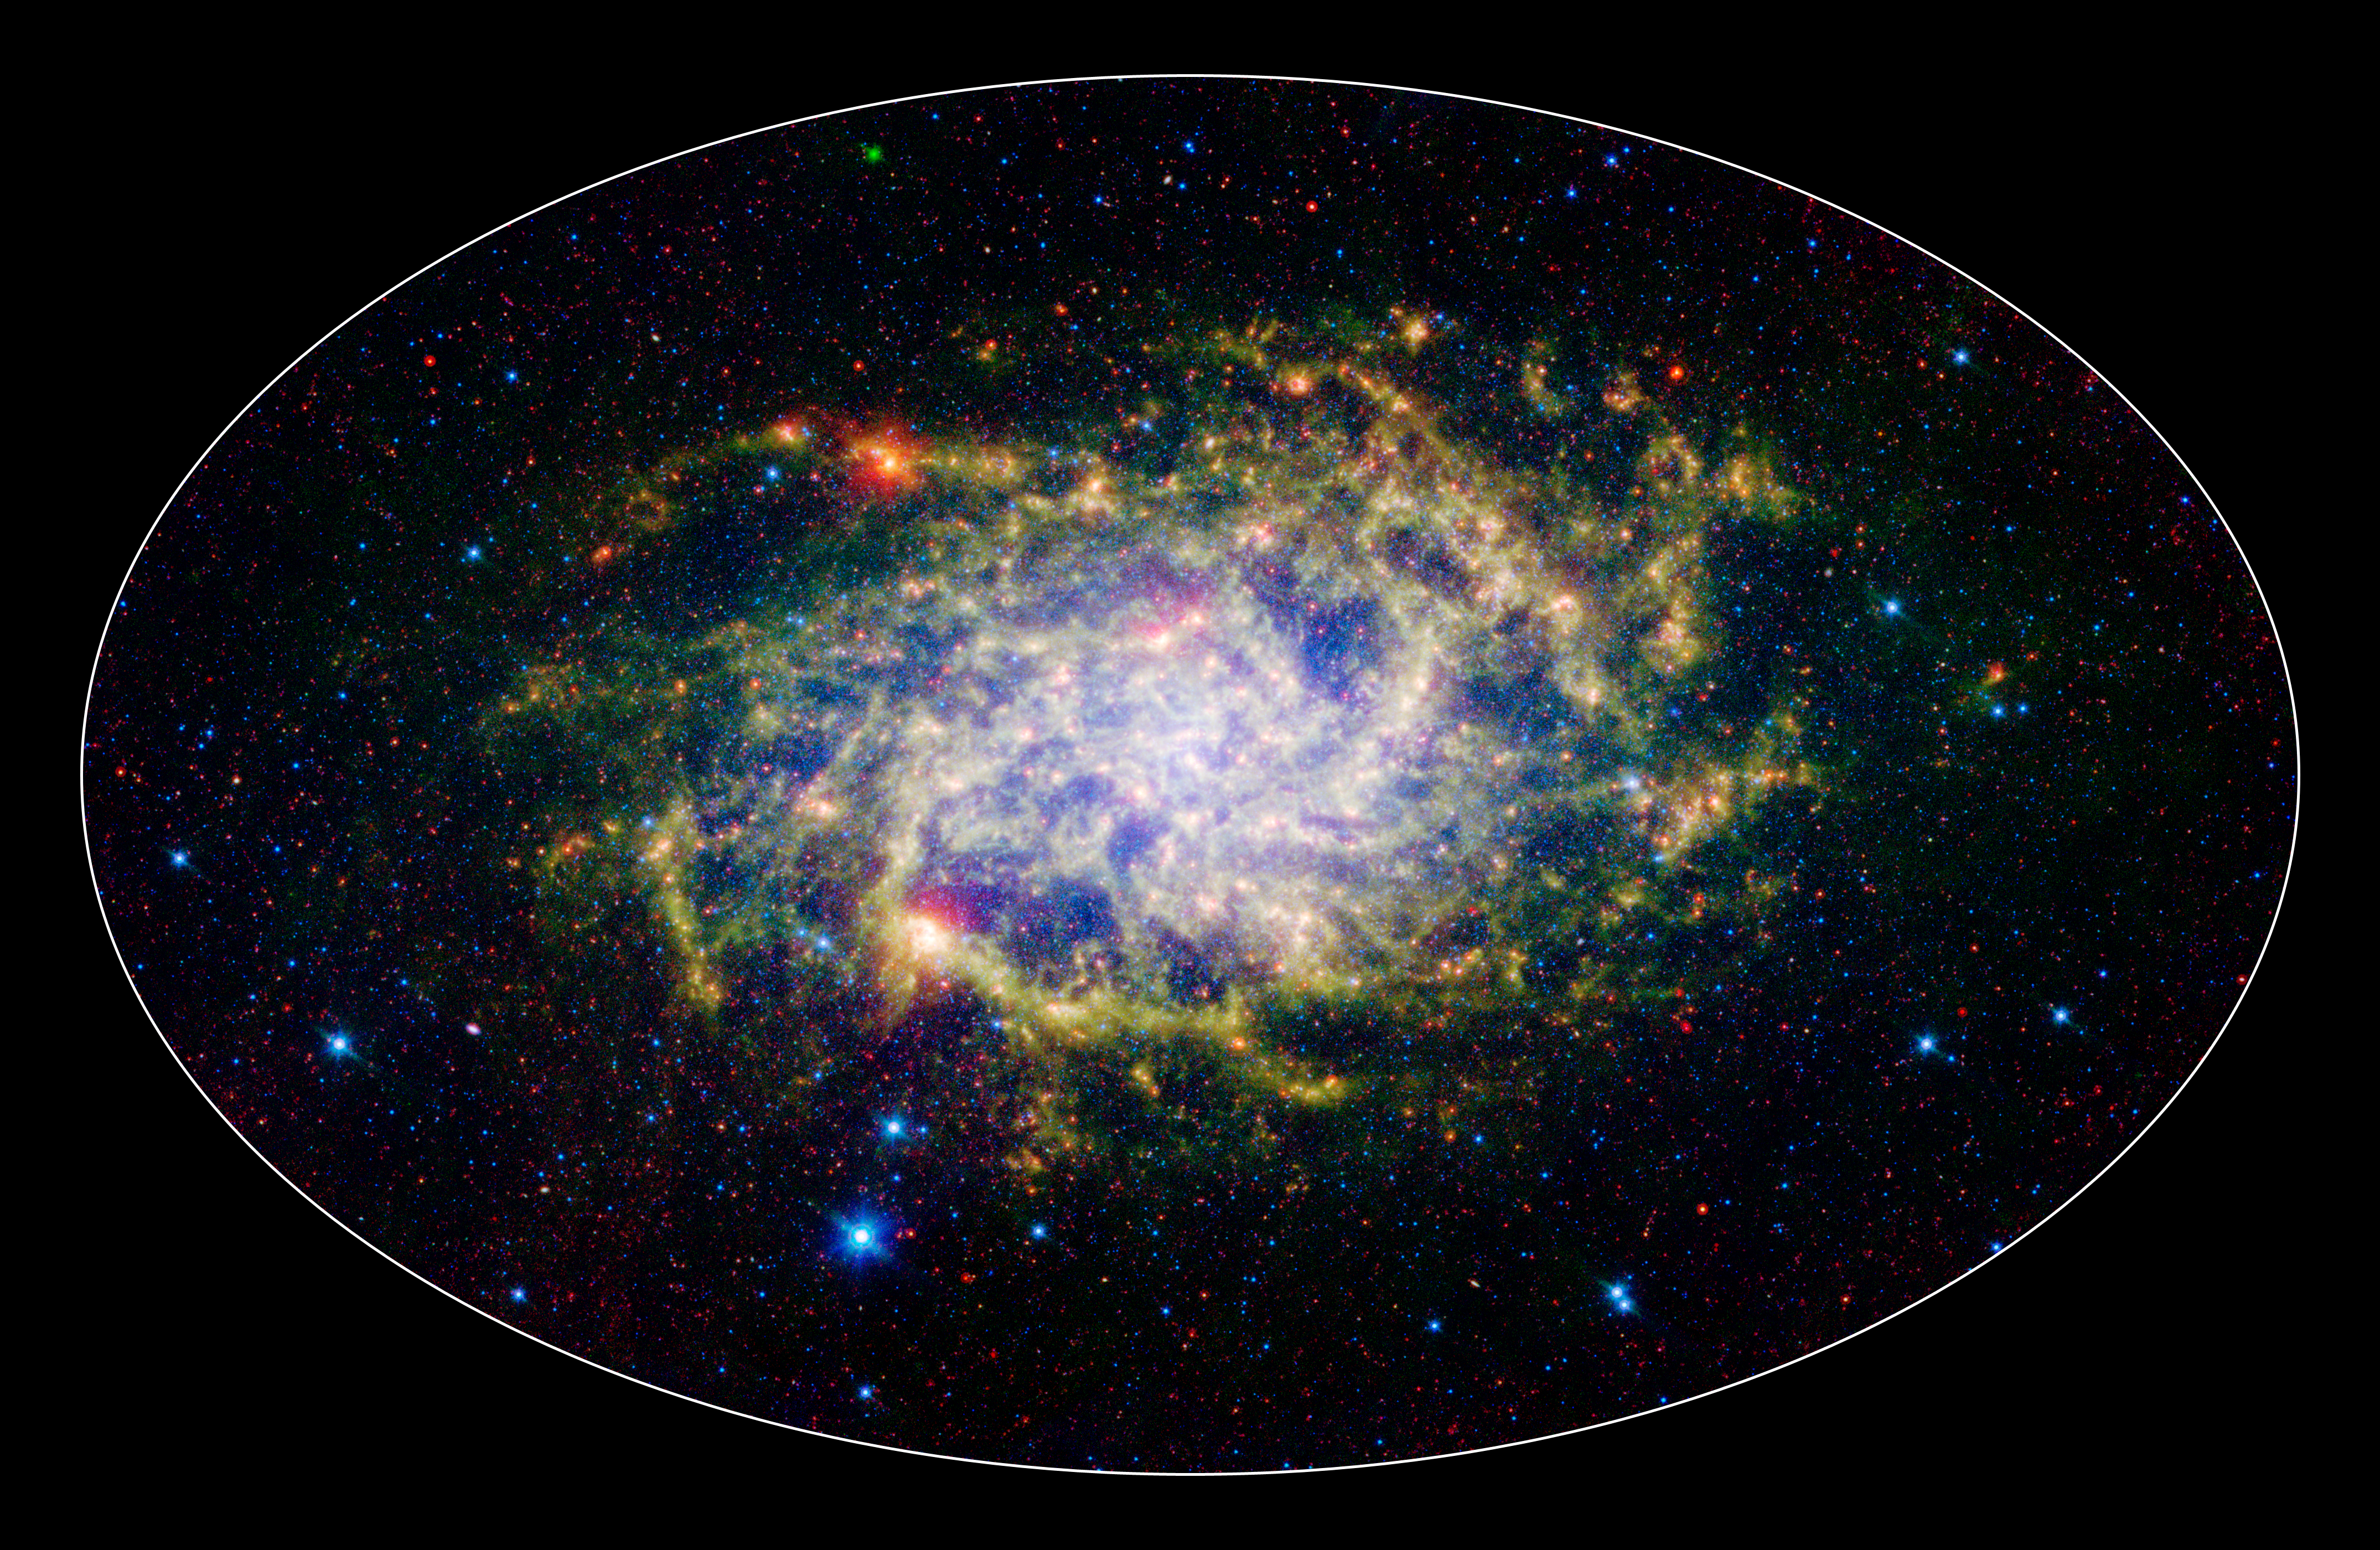

M33: Infrared View of a Close Neighbor

One of our closest galactic neighbors shows its awesome beauty in this new image from NASA's Spitzer Space Telescope. M33, also known as the Triangulum Galaxy, is a member of what's known as our Local Group of galaxies. Along with our own Milky Way, this group travels together in the universe, as they are gravitationally bound. In fact, M33 is one of the few galaxies that is moving toward the Milky Way despite the fact that space itself is expanding, causing most galaxies in the universe to grow farther and farther apart.

When viewed with Spitzer's infrared eyes, this elegant spiral galaxy sparkles with color and detail. Stars appear as glistening blue gems (several of which are actually foreground stars in our own galaxy), while dust rich in organic molecules glows green. The diffuse orange-red glowing areas indicate star-forming regions, while small red flecks outside the spiral disk of M33 are most likely distant background galaxies. But not only is this new image beautiful, it also shows M33 to be surprising large - bigger than its visible-light appearance would suggest. With its ability to detect cold, dark dust, Spitzer can see emission from cooler material well beyond the visible range of M33's disk. Exactly how this cold material moved outward from the galaxy is still a mystery, but winds from giant stars or supernovas may be responsible.

M33 is located about 2.9 million light-years away in the constellation Triangulum. This is a three-color composite image showing infrared observations from two of Spitzer instruments. Blue represents combined 3.6- and 4.5-micron light and green shows light of 8 microns, both captured by Spitzer's infrared array camera. Red is 24-micron light detected by Spitzer's multiband imaging photometer.

Attendees of the Peyton Rhodes Lecture Series were treated to a preview unveiling of this image at Rhodes College in Memphis, Tennessee, and will be on display as an addition to the "From the Earth to the Universe" image exhibition at the Memphis Public Library.

Credit: NASA / JPL-Caltech / J. Hinz (Univ. of Arizona)